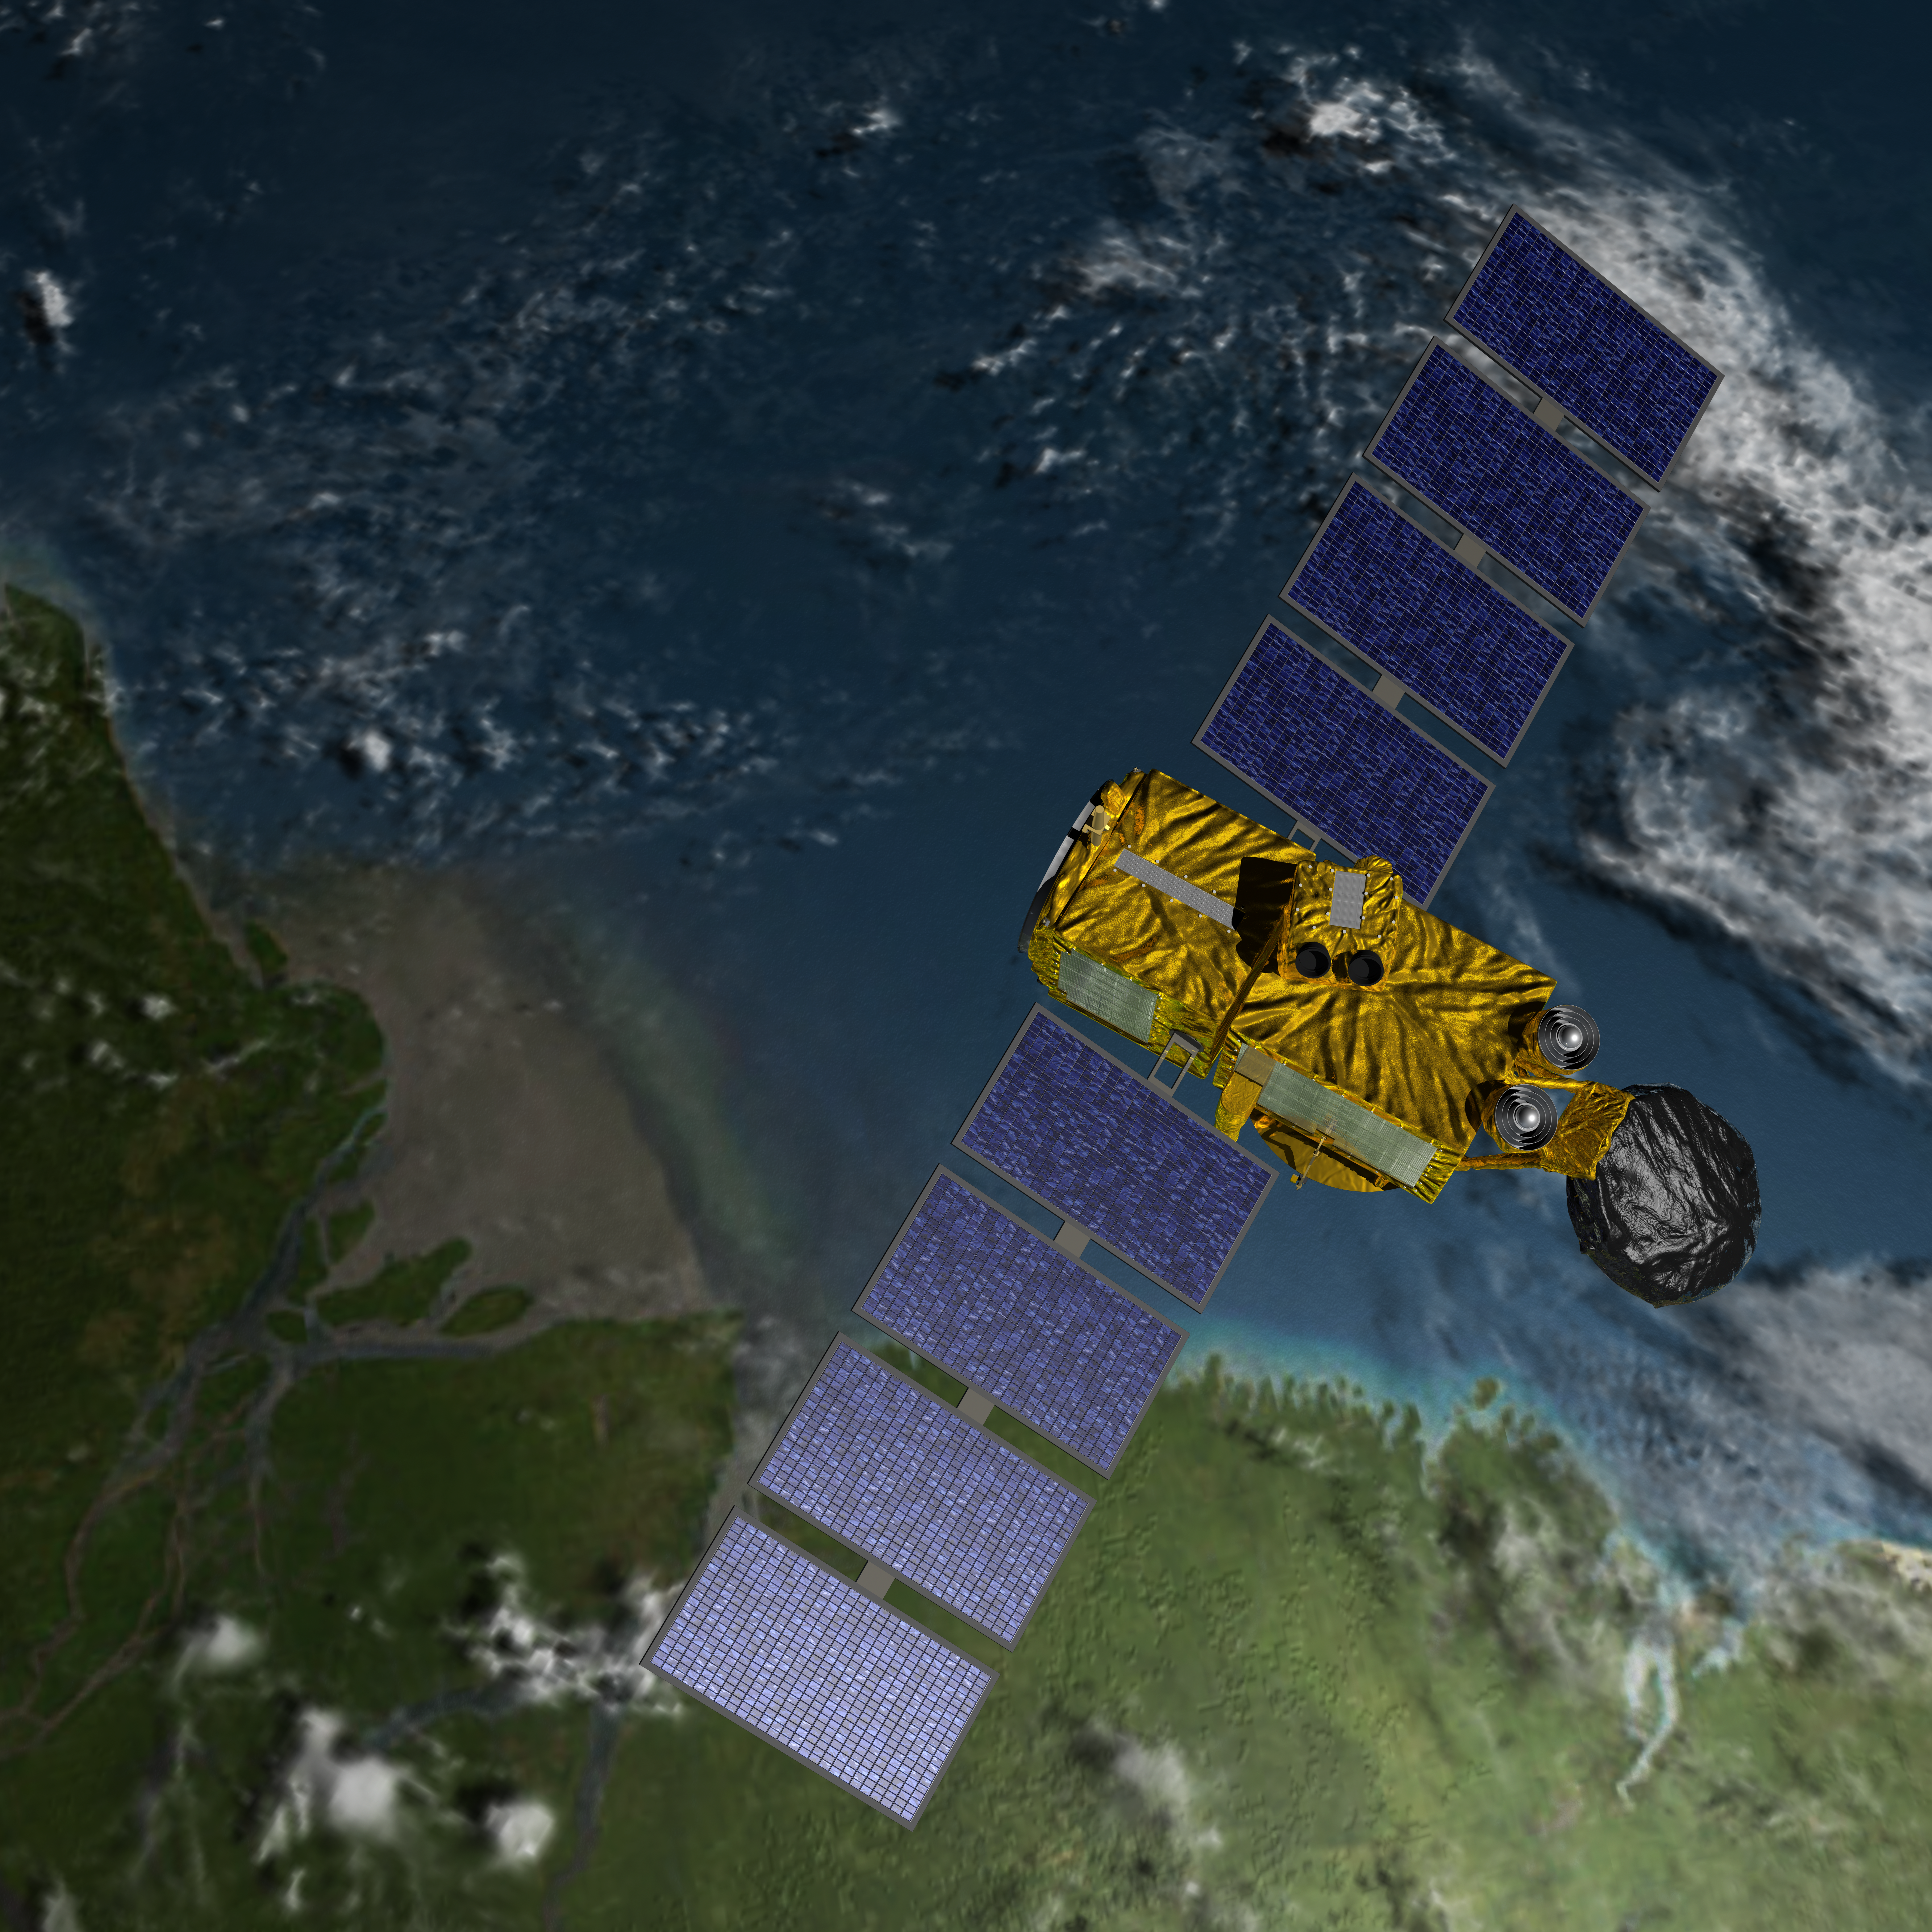

Artist’s Concept of U.S.-European Jason-3 Ocean Altimetry Satellite over the Amazon

Artist’s concept of the U.S./European Jason-3 spacecraft over the Amazon.

Jason-3 is the fourth mission in U.S.-European series of satellite missions that measure the height of the ocean surface. Scheduled to launch in 2015, the mission will extend the time series of ocean surface topography measurements (the hills and valleys of the ocean surface) begun by the TOPEX/Poseidon satellite mission in 1992 and continuing through the currently operating Jason-1 (launched in 2001) and OSTM/Jason-2 (launched in 2008) missions. These measurements provide scientists with critical information about circulation patterns in the ocean and about both global and regional changes in sea level and the climate implications of a warming world.

The primary instrument on Jason-3 is a radar altimeter. The altimeter will measure sea-level variations over the global ocean with very high accuracy (as 1.3 inches or 3.3 centimeters, with a goal of achieving 1 inch or 2.5 centimeters). Continual, long-term, reliable data of changes in ocean surface topography will be generated and will be used by scientists and operational agencies (NOAA, European weather agencies, marine operators, etc.) for scientific research and operational oceanography for the benefit of society.

For more information on Jason-3, visit: http://sealevel.jpl.nasa.gov/missions/jason3/.

Photojournal Note: The Jason-3 launch date is Sunday, Jan. 17, 2016, 10:42 A.M. PST.

Credit: NASA/JPL-Caltech